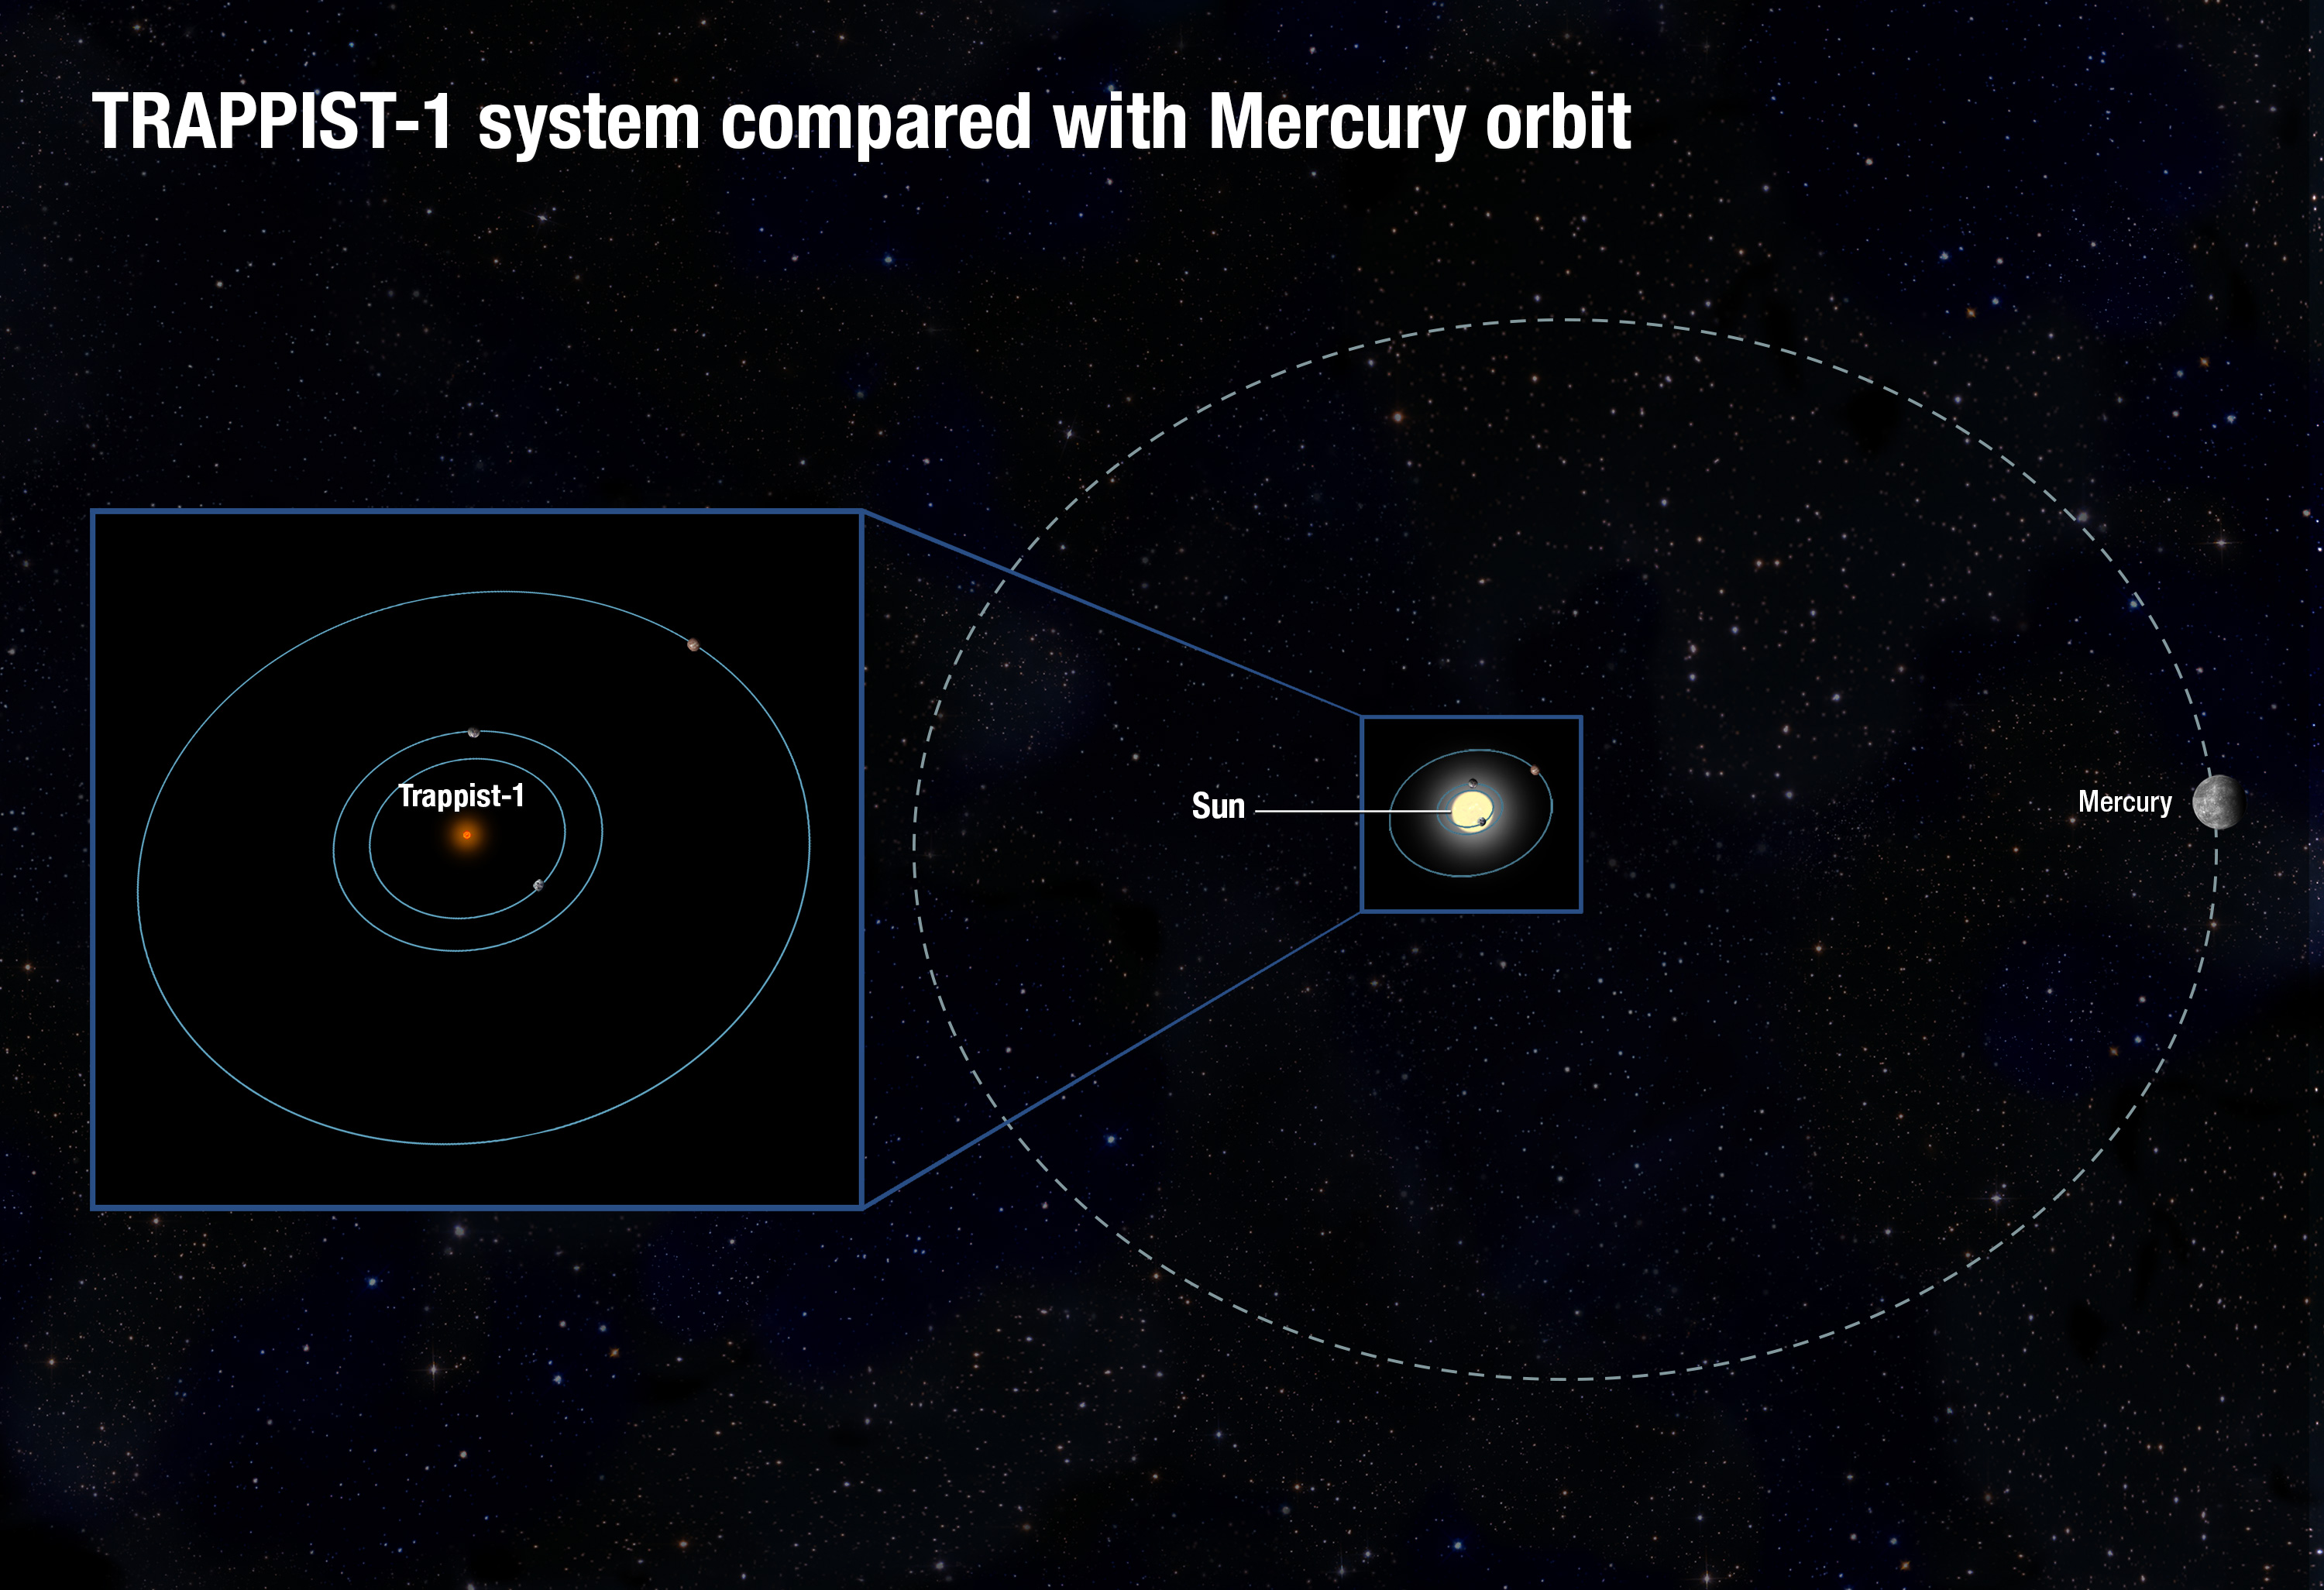

TRAPPIST-1 System Compared with Mercury Orbit (Artist’s Illustration)

The TRAPPIST-1 system, consisting of several known Earth-sized planets orbiting a red dwarf star, would fit deep inside the orbit of the sun's innermost planet, Mercury.

Credit: NASA, ESA, and A. Feild (STScI)